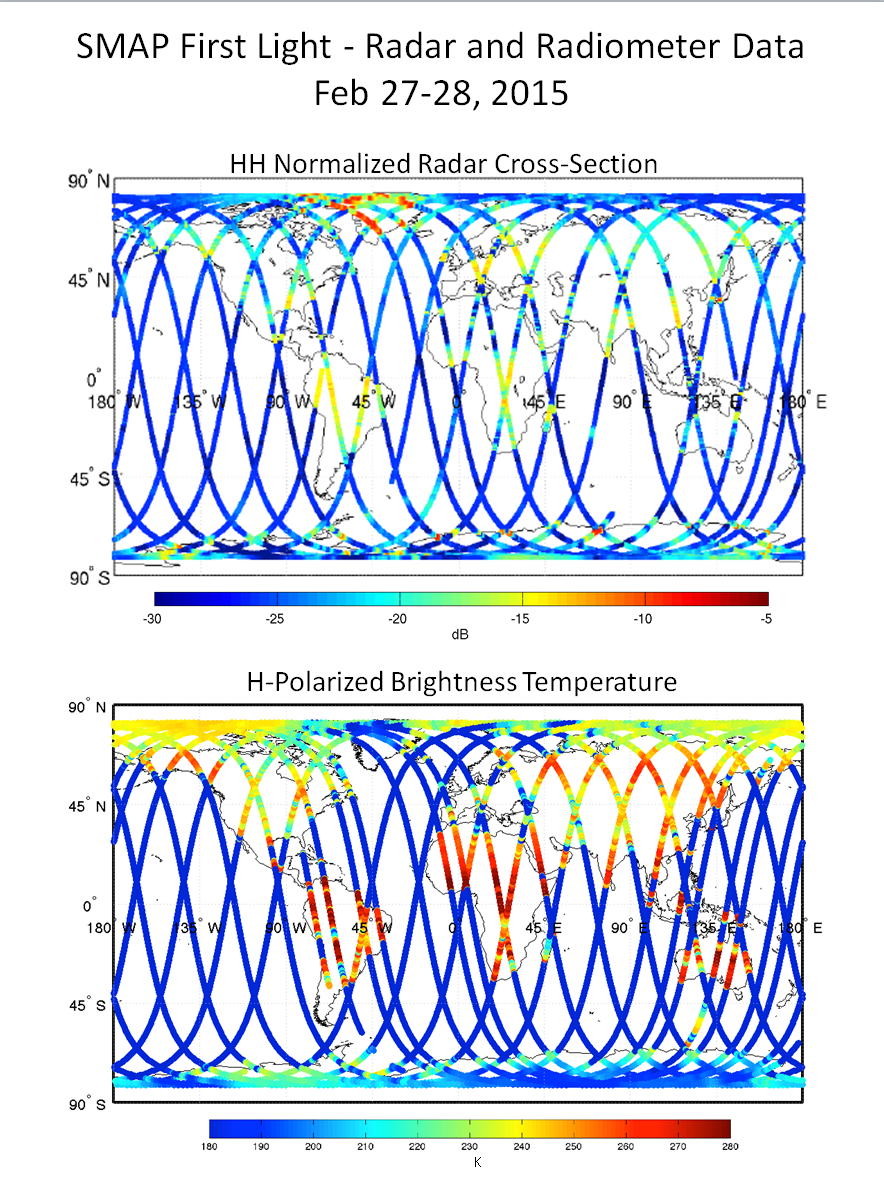

NASA’s Soil Moisture Mapper Takes First ‘SMAPshots’

Fresh off the recent successful deployment of its 20-foot (6-meter) reflector antenna and associated boom arm, NASA’s new Soil Moisture Active Passive (SMAP) observatory has successfully completed a two-day test of its science instruments.

On Feb. 27 and 28, SMAP’s radar and radiometer instruments were successfully operated for the first time with SMAP’s antenna in a non-spinning mode. The test was a key step in preparation for the planned spin-up of SMAP’s antenna to approximately 15 revolutions per minute in late March. The spin-up will be performed in a two-step process after additional tests and maneuvers adjust the observatory to its final science orbit over the next couple of weeks. Based on the data received, mission controllers at NASA’s Jet Propulsion Laboratory, Pasadena, California; and NASA’s Goddard Space Flight Center, Greenbelt, Maryland; concluded that the radar and radiometer performed as expected.

SMAP launched Jan. 31 on a minimum three-year mission to map global soil moisture and detect whether soils are frozen or thawed. The mission will help scientists understand the links in Earth’s water, energy and carbon cycles, help reduce uncertainties in predicting weather and climate, and enhance our ability to monitor and predict natural hazards such as floods and droughts

The first test image illustrates the significance of SMAP’s spinning instrument design. For this initial test with SMAP’s antenna not yet spinning, the observatory’s measurement swath width — the strips observed on Earth in the image — was limited to 25 miles (40 kilometers). When fully spun up and operating, SMAP’s antenna will measure a 620-mile-wide (1,000-kilometer) swath of the ground as it flies above Earth at an altitude of 426 miles (685 kilometers). This will allow SMAP to map the entire globe with high-resolution radar data every two to three days, filling in all of the land surface detail that is not available in this first image.

The radar data illustrated in the upper panel of the image show a clear contrast between land and ocean surfaces. The Amazon and Congo forests in South America and Africa, respectively, produced strong radar echoes due to their large biomass and water content. Areas with no vegetation and low soil moisture, such as the Sahara Desert, yielded weaker radar echoes. As expected, the dry snow zone in central Greenland, the largest zone of the Greenland ice sheet where snow does not melt year-round, produced weaker radar echoes. Surrounding areas in Greenland’s percolation zone, where some meltwater penetrates down into glaciers and refreezes, had strong radar echoes due to ice lens and glands within the ice sheet. Ice lenses form when moisture that is diffused within soil or rock accumulates in a localized zone. Ice glands are columns of ice in the granular snow at the top of glaciers.

The test shows that SMAP’s radiometer is performing well. The radiometer’s brightness temperature data are illustrated in the lower panel. Brightness temperature is a measurement of how much natural microwave radiant energy is traveling up from Earth’s surface to the satellite. The contrast between land and ocean surface brightness temperatures is clear, as they are in the radar image. The Sahara Desert has high brightness temperatures because it is so hot and has low soil moisture content. The India subcontinent is currently in its dry season and therefore also has high brightness temperatures. Some regions, such as the northeast corner of Australia, showed low brightness temperatures, likely due to the high moisture content of the soil after heavy rainfall from Cyclone Marcia in late February.

SMAP is managed for NASA’s Science Mission Directorate in Washington by JPL with participation by NASA’s Goddard Space Flight Center, Greenbelt, Maryland. JPL is responsible for project management, system engineering, instrument management, the radar instrument, mission operations and the ground data system. Goddard is responsible for the radiometer instrument. Both centers collaborate on the science data processing and delivery of science data products to the Alaska Satellite Facility and the National Snow and Ice Data Center for public distribution and archiving. NASA’s Launch Services Program at NASA’s Kennedy Space Center in Florida was responsible for launch management. JPL is managed for NASA by the California Institute of Technology in Pasadena.

Credit: NASA/JPL-Caltech/Goddard Space Flight Center